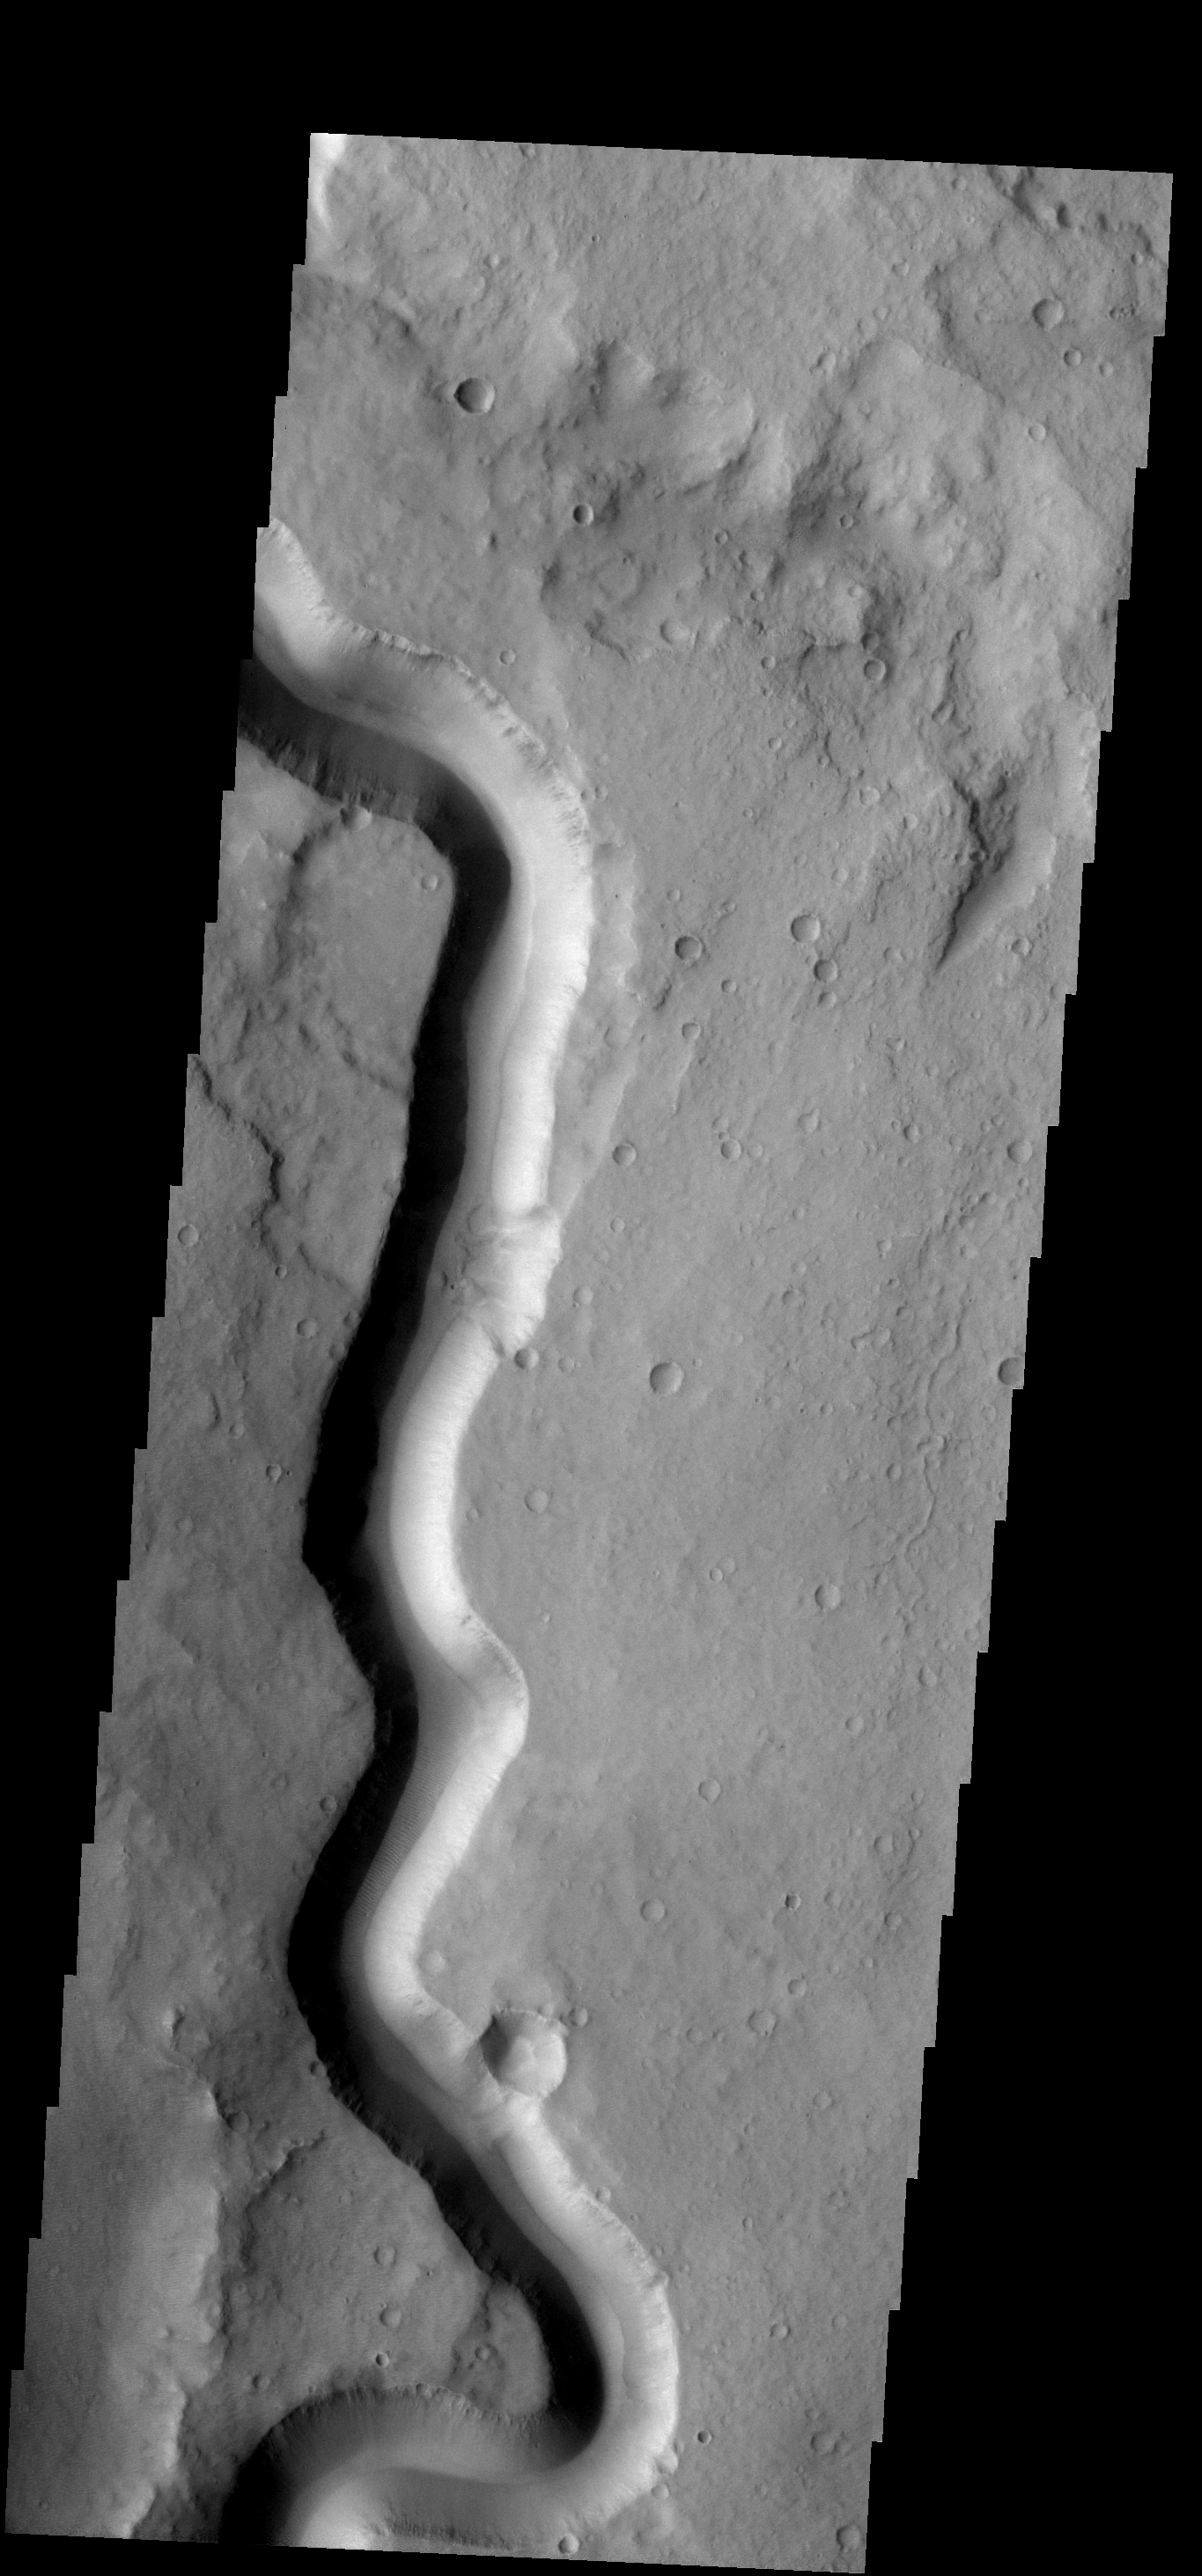

Tinto Vallis

In this section of Tinto Vallis there are no tributary stream channels joining the main channel. This tells us that whatever carved the channel originated in some other region.

Image information: VIS instrument. Latitude -4.1N, Longitude 111.5E. 18 meter/pixel resolution.

Please see the THEMIS Data Citation Note for details on crediting THEMIS images.

Note: this THEMIS visual image has not been radiometrically nor geometrically calibrated for this preliminary release. An empirical correction has been performed to remove instrumental effects. A linear shift has been applied in the cross-track and down-track direction to approximate spacecraft and planetary motion. Fully calibrated and geometrically projected images will be released through the Planetary Data System in accordance with Project policies at a later time.

NASA’s Jet Propulsion Laboratory manages the 2001 Mars Odyssey mission for NASA’s Office of Space Science, Washington, D.C. The Thermal Emission Imaging System (THEMIS) was developed by Arizona State University, Tempe, in collaboration with Raytheon Santa Barbara Remote Sensing. The THEMIS investigation is led by Dr. Philip Christensen at Arizona State University. Lockheed Martin Astronautics, Denver, is the prime contractor for the Odyssey project, and developed and built the orbiter. Mission operations are conducted jointly from Lockheed Martin and from JPL, a division of the California Institute of Technology in Pasadena.

Credit: NASA/JPL/ASU